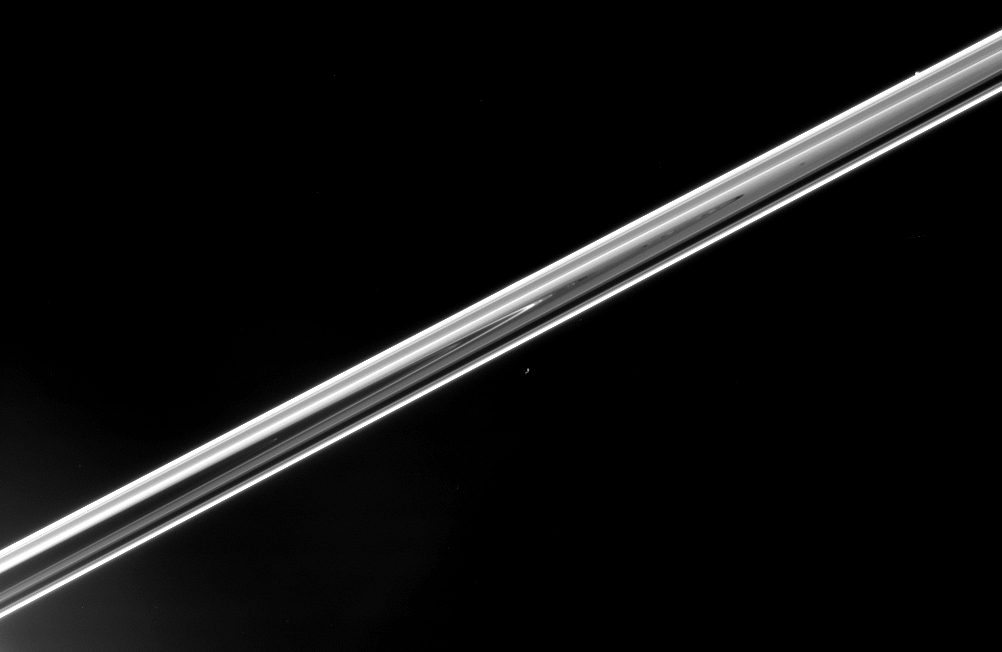

Ring-Hugging Moons

Epimetheus floats in the distance below center, showing only the barest hint of its irregular shape. Pandora hides herself in the ringplane, near upper right, appearing as little more than a bump.

This view is from just above the ringplane and shows features on the unlit side of Saturn’s rings.

Epimetheus (116 kilometers, or 72 miles across) and Pandora (84 kilometers, or 52 miles across) hug the outer reaches of Saturn’s main rings. Pandora orbits just outside the F ring, and Epimetheus jockeys for position with Janus, 10,000 kilometers beyond. Janus and Epimetheus recently swapped positions, and Janus will remain the innermost of the pair until 2010, when they will swap positions again.

The image was taken in visible light with the Cassini spacecraft narrow-angle camera on March 29, 2006, at a distance of approximately 3.3 million kilometers (2 million miles) from Saturn. The image scale is approximately 20 kilometers (12 miles) per pixel at the distance of Saturn.

The Cassini-Huygens mission is a cooperative project of NASA, the European Space Agency and the Italian Space Agency. The Jet Propulsion Laboratory, a division of the California Institute of Technology in Pasadena, manages the mission for NASA’s Science Mission Directorate, Washington, D.C. The Cassini orbiter and its two onboard cameras were designed, developed and assembled at JPL. The imaging operations center is based at the Space Science Institute in Boulder, Colo.

Credit: NASA/JPL/Space Science Institute